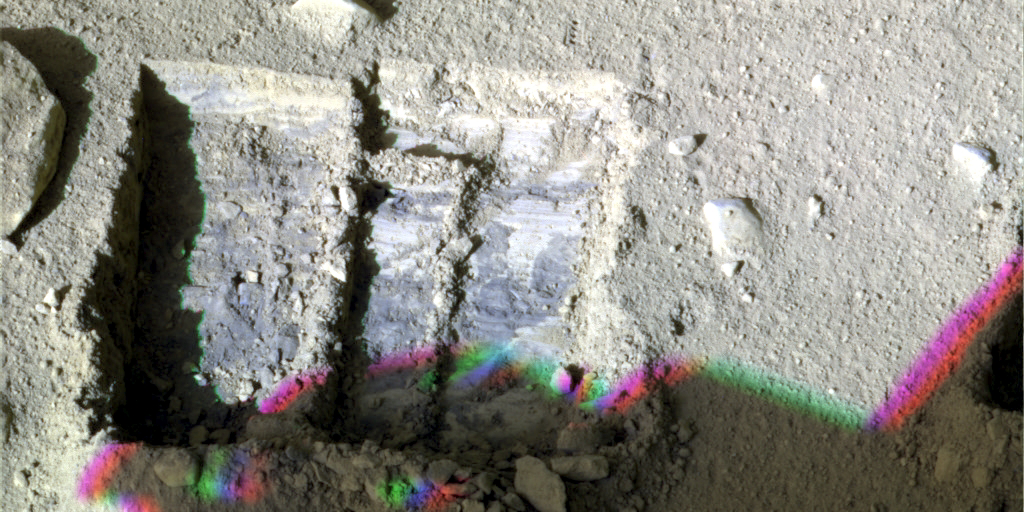

Phoenix’s La Mancha Trench

This false color image, taken by NASA’s Phoenix Mars Lander’s Surface Stereo Imager, was taken on the 131st Martian day, or sol, of the mission (Oct. 7, 2008). The image shows color variations of the trench, informally named “La Mancha,” and reveals the ice layer beneath the soil surface. The trench’s depth is about 5 centimeters deep.

The color outline of the shadow at the bottom of the image is a result of sun movement with the combined use of infrared, green, and blue filters.

The Phoenix Mission is led by the University of Arizona, Tucson, on behalf of NASA. Project management of the mission is by NASA’s Jet Propulsion Laboratory, Pasadena, Calif. Spacecraft development is by Lockheed Martin Space Systems, Denver.

Photojournal Note: As planned, the Phoenix lander, which landed May 25, 2008 23:53 UTC, ended communications in November 2008, about six months after landing, when its solar panels ceased operating in the dark Martian winter.

Credit: NASA/JPL-Caltech/University of Arizona/Texas A&M University